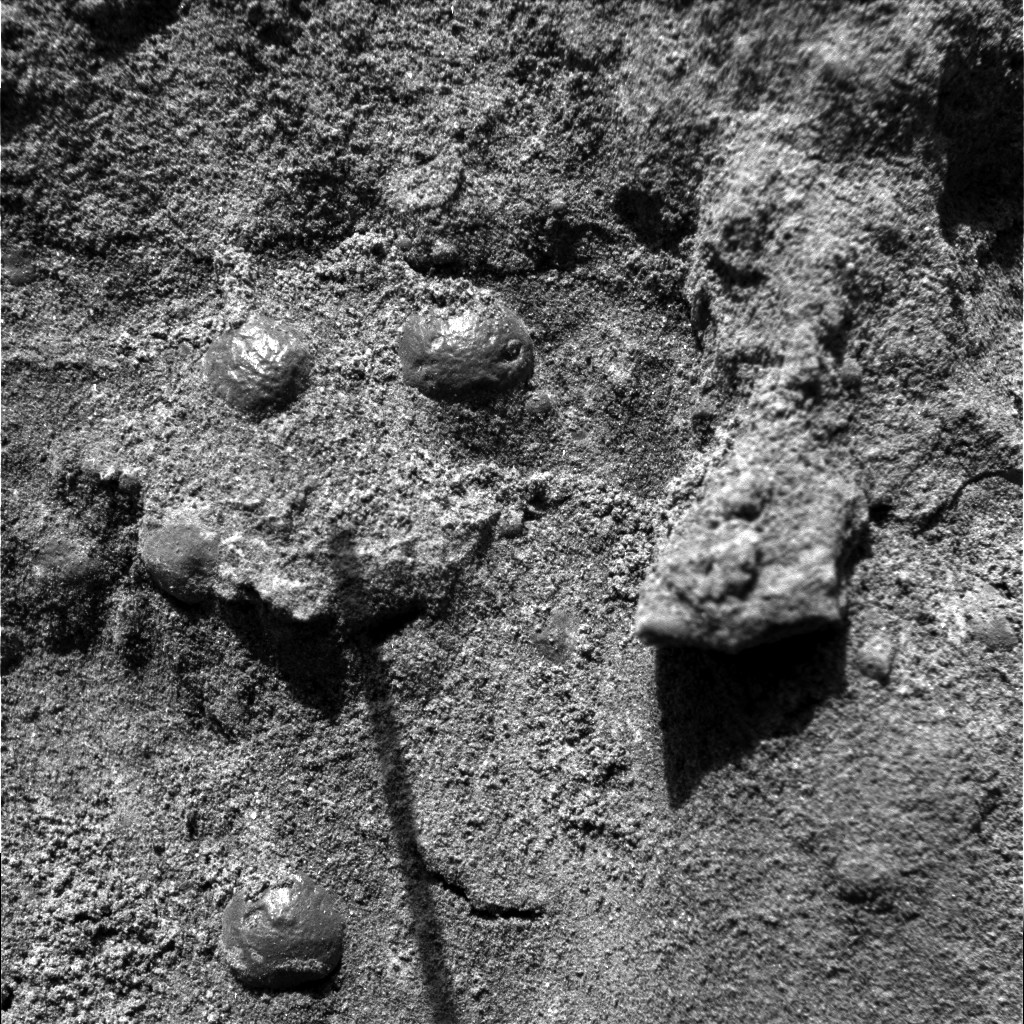

The Mystery of the Sparkling Spheres

This image, taken by the microscopic imager, an instrument located on the Mars Exploration Rover Opportunity’s instrument deployment device, or “arm,” reveals shiny, spherical objects embedded within the trench wall at Meridiani Planum, Mars. Scientists are highly intrigued by these objects and may further investigate them. The area in this image measures approximately 3 centimeters (1.2 inches) across.

Credit: NASA/JPL/USGS